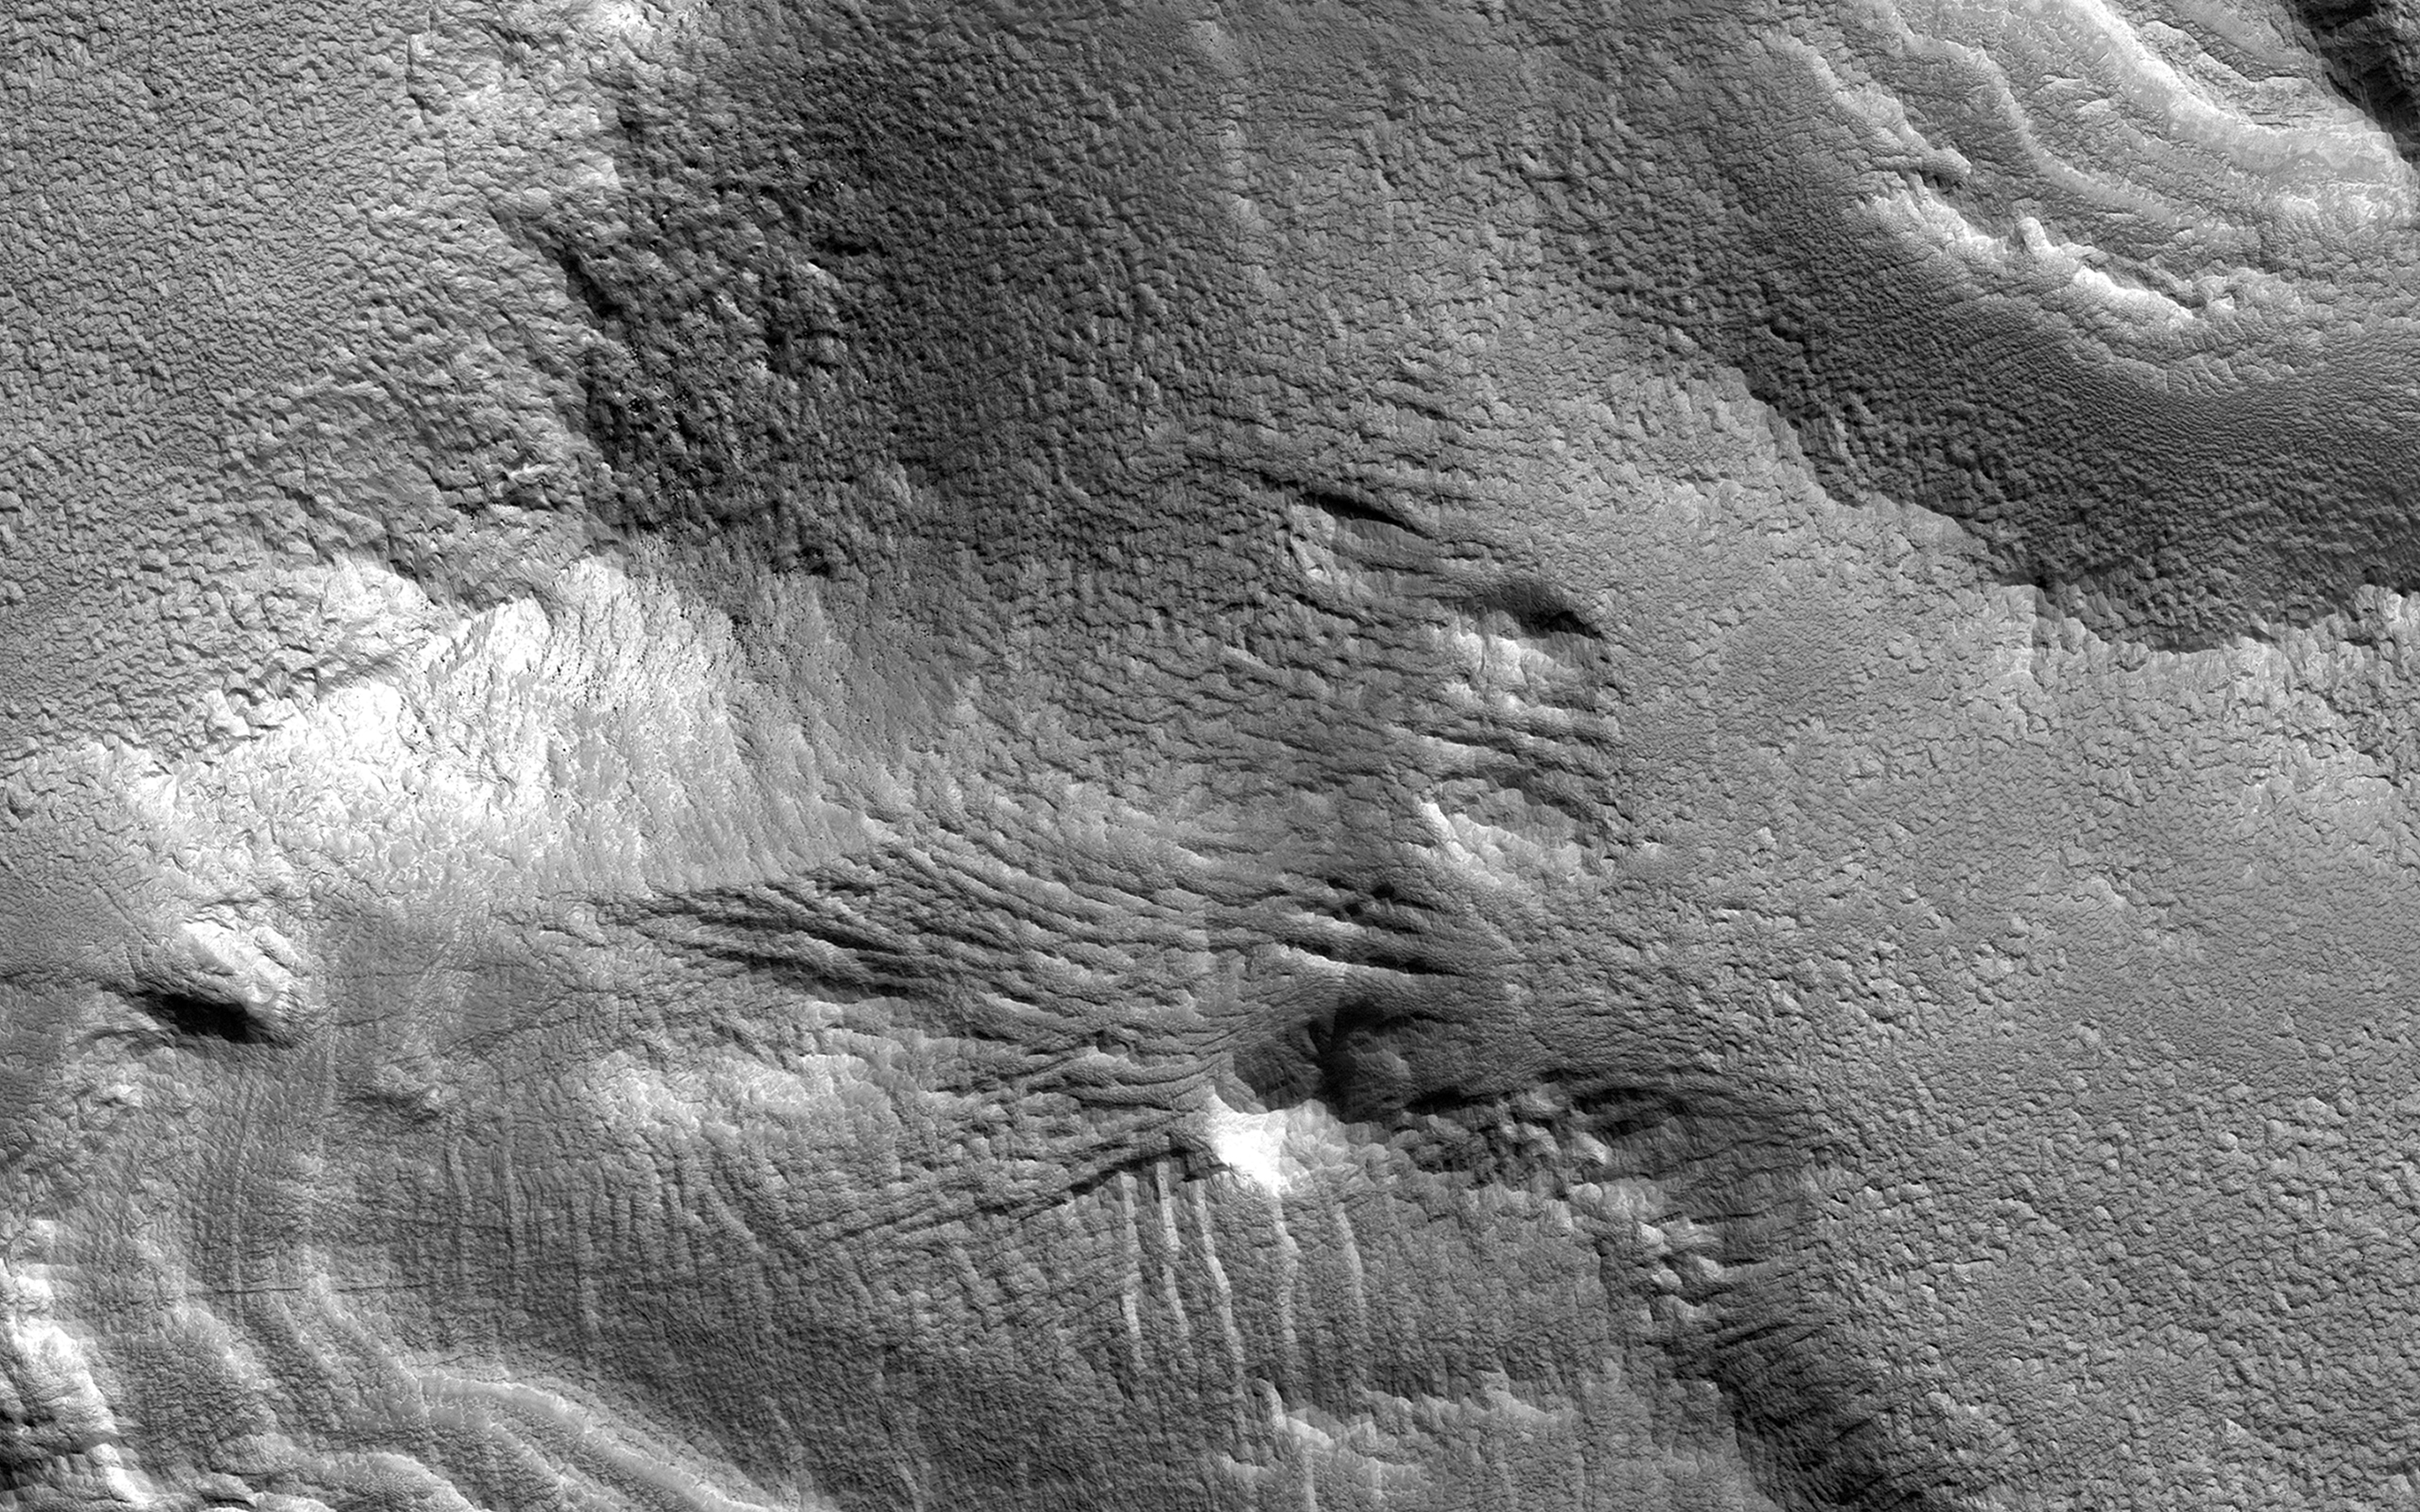

Layered Mantling Deposits in the Northern Mid-Latitudes

Ice-rich mantling deposits accumulate from the atmosphere in the Martian mid-latitudes in cycles during periods of high obliquity (axial tilt), as recently as several million years ago.

These deposits accumulate over cycles in layers, and here in the southern mid-latitudes, where the deposits have mostly eroded away due to warmer temperatures, small patches of the remnant layered deposits can still be observed.

The map is projected here at a scale of 25 centimeters (9.8 inches) per pixel. [The original image scale is 29.5 centimeters (11.6 inches) per pixel (with 1 x 1 binning); objects on the order of 89 centimeters (35 inches) across are resolved.] North is up.

The University of Arizona, Tucson, operates HiRISE, which was built by Ball Aerospace & Technologies Corp., Boulder, Colo. NASA’s Jet Propulsion Laboratory, a division of Caltech in Pasadena, California, manages the Mars Reconnaissance Orbiter Project for NASA’s Science Mission Directorate, Washington.

Credit: NASA/JPL-Caltech/Univ. of Arizona